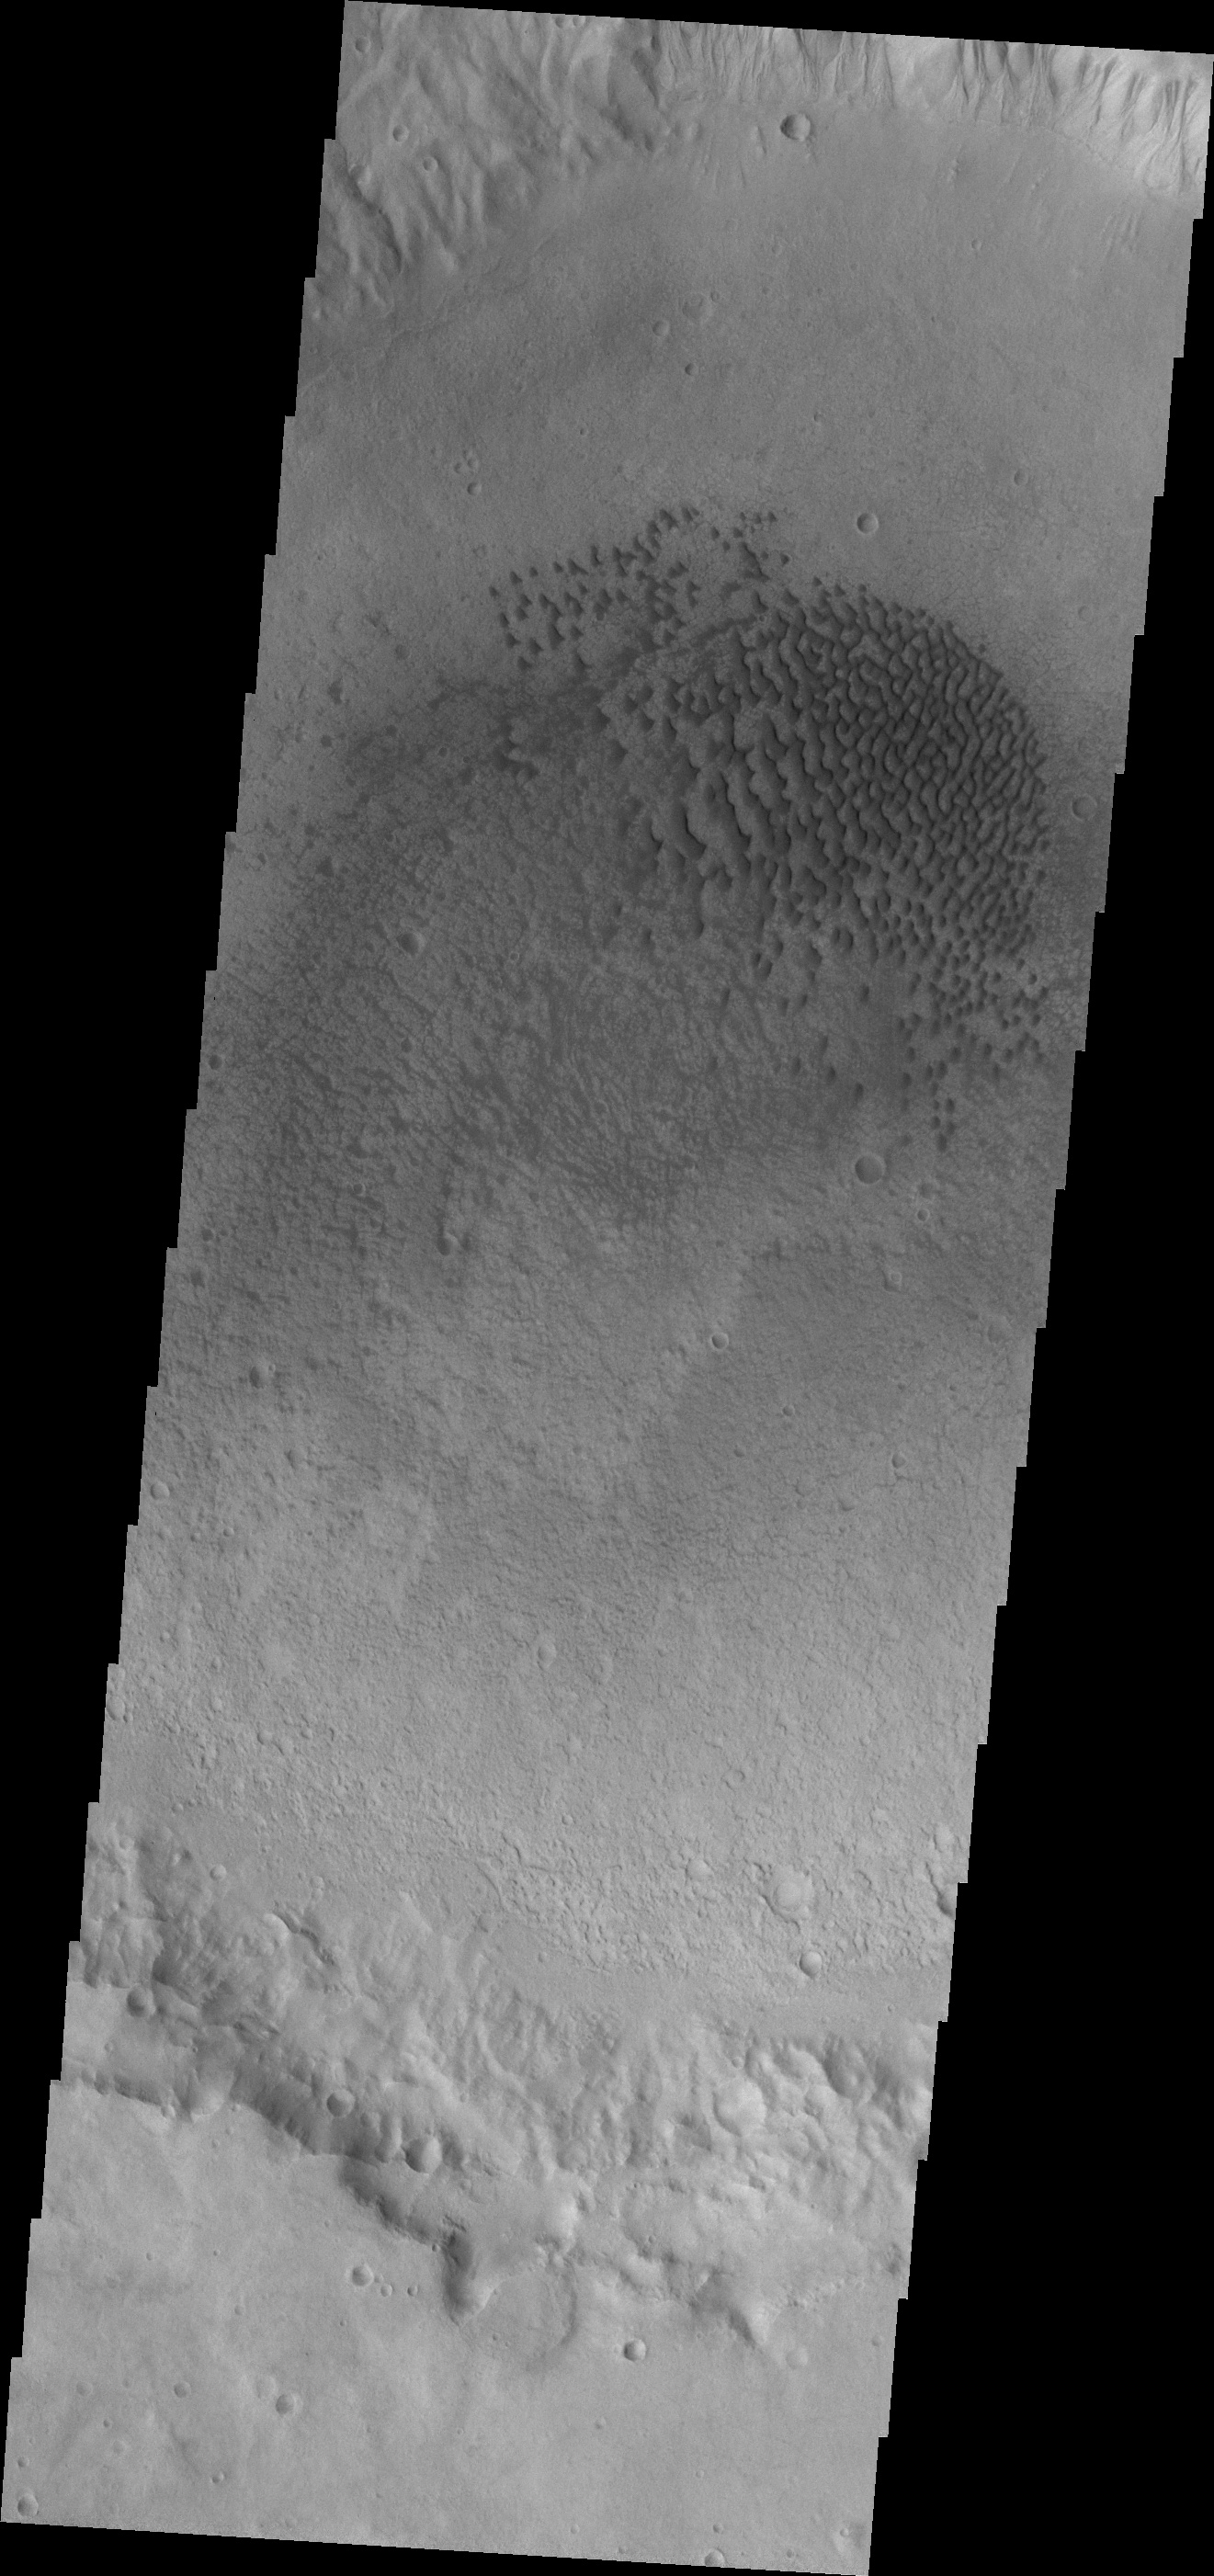

Crater Dunes

This VIS image shows a field of dunes on the floor of an unnamed crater in Terra Cimmeria.

Credit: NASA/JPL-Caltech/ASU